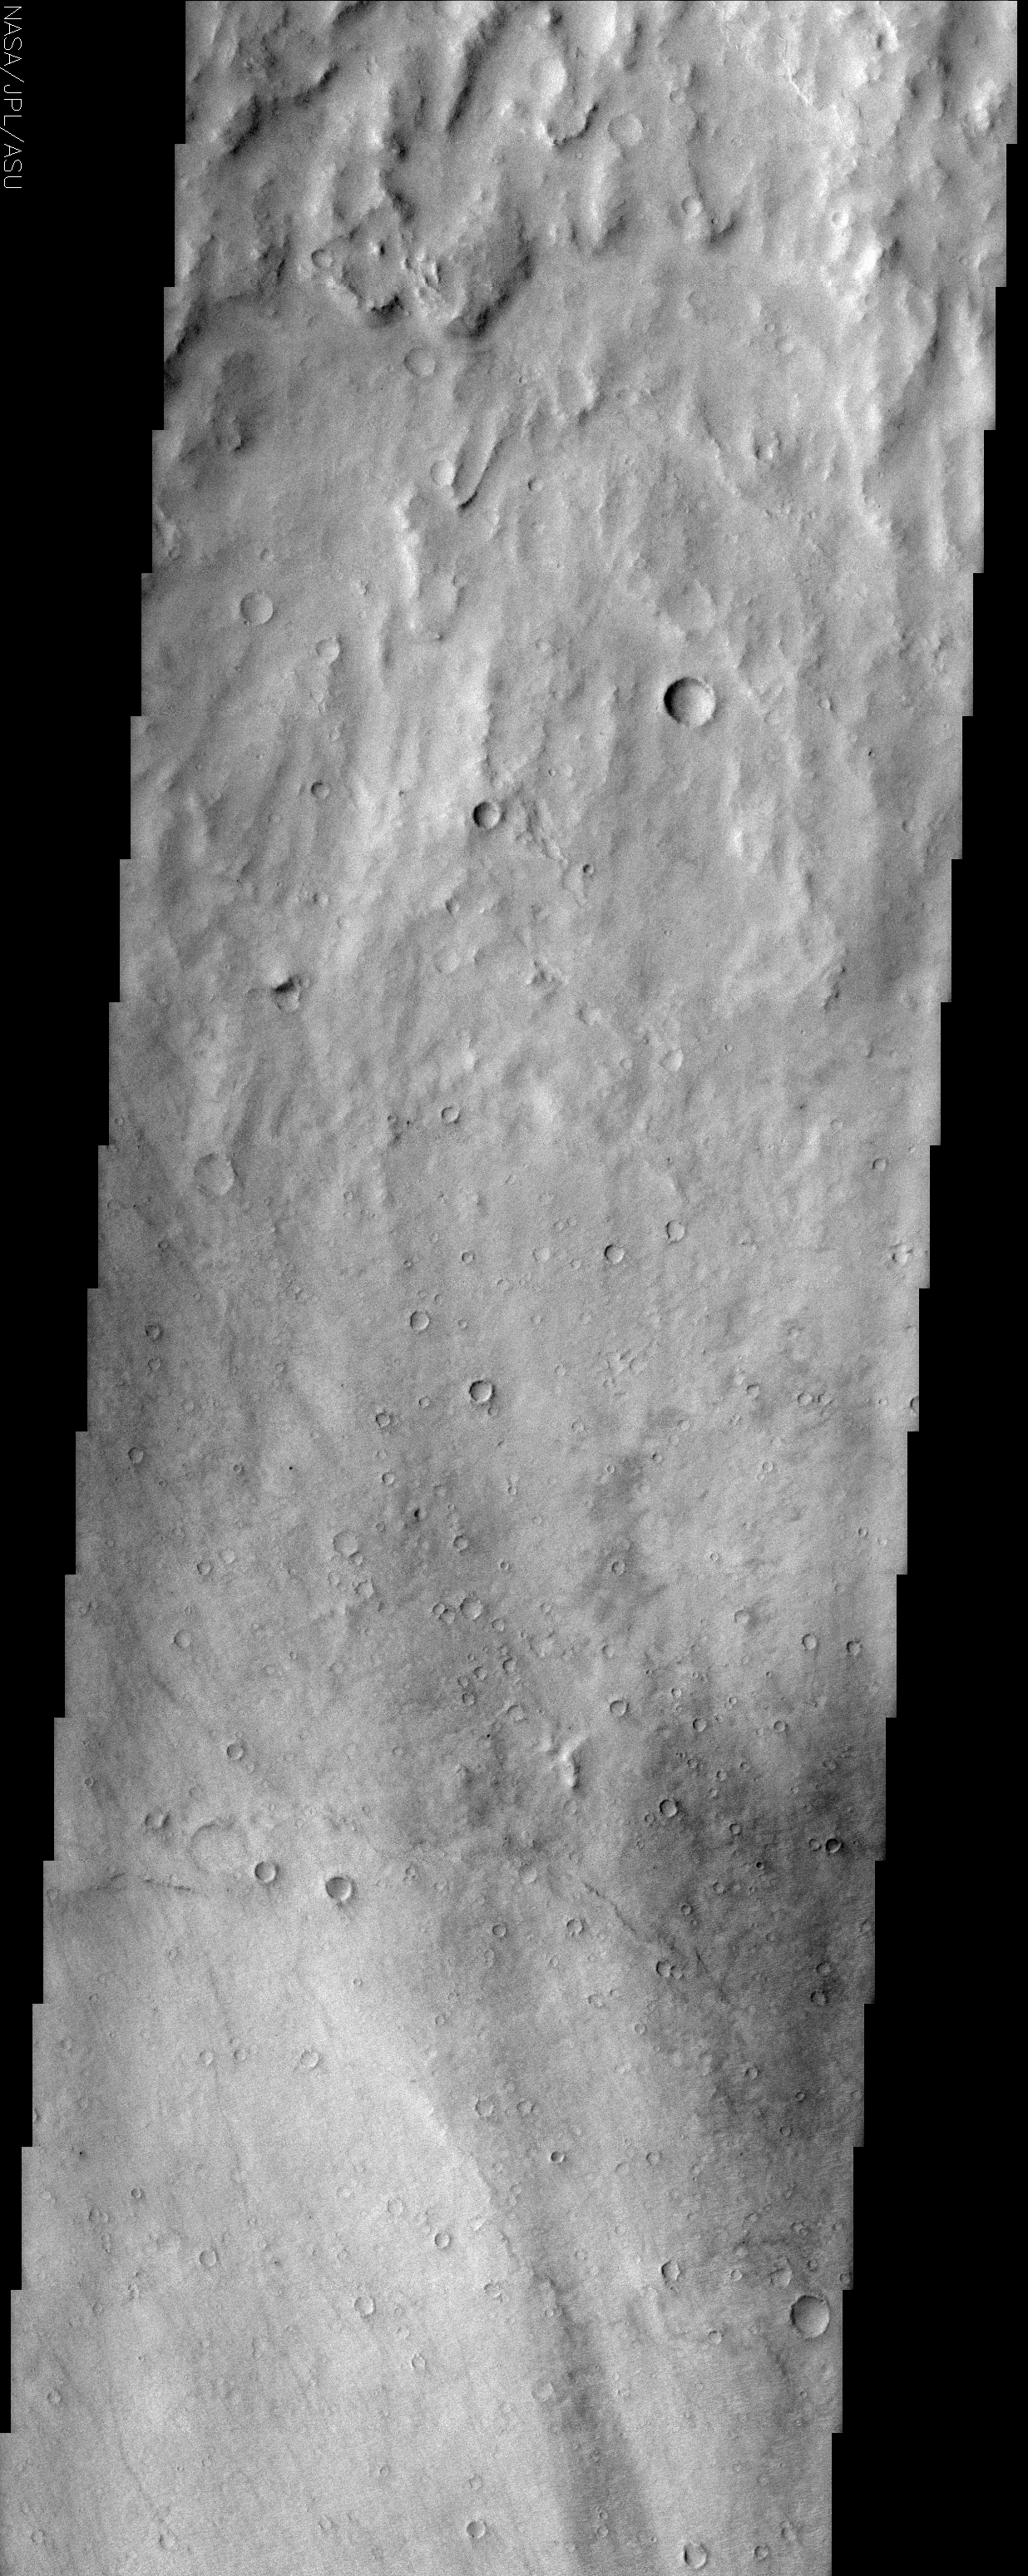

Hesperia Planum

(Released 16 May 2002)
The Science
This THEMIS visible image shows a close-up view of the ridged plains in Hesperia Planum. This region is the classic locality for martian surfaces that formed in the “middle ages” of martian history. The absolute age of these surfaces is not well known. However, using the abundance of impact craters, it is possible to determine that the Hesperian plains are younger than the ancient cratered terrains that dominate the southern hemisphere, and are older than low-lying plains of the northern hemisphere. In this image it is possible to see that this surface has a large number of 1-3 km diameter craters, indicating that this region is indeed very old and has subjected to a long period of bombardment. A large (80 km diameter) crater occurs just to the north (above) this image. The material that was thrown out onto the surface when the crater was formed (“crater ejecta”) can be seen at the top of the THEMIS image. This ejecta material has been heavily eroded and modified since its formation, but there are hints of lobate flow features within the ejecta. Lobate ejecta deposits are thought to indicate that ice was present beneath the surface when the crater was formed, leading to these unusual lobate features. Many of the Hesperian plains are characterized by ridged surfaces. These ridges can be easily seen in the MOLA context image, and several can be seen cutting across the lower portion of the THEMIS image. These “wrinkle” ridges are thought to be the result of compression (squeezing) of the lavas that form these plains.

The Story
The rough-and-tumble terrain at the top of this image is made of material that was thrown out onto the surface when the massive, almost 50-mile-wide crater in the context image (see right) was blasted out of the surface. This ejected material shows longtime signs of erosion, but what’s intriguing to geologists are residual signs of a curved, rounded flow pattern. Seeming to drip down the surface like a very thick, layered candle wax, the appearance of these lobes might mean that ice was present beneath the surface when the crater was formed. If dry dirt and rock alone had been ejected, we probably wouldn’t see these flow-like features.

Note how tiny craters polka-dot the surface below this ejecta blanket. Most of them have very ragged, eroded edges. This terrain is clearly very old, and has been subjected to a whole lot of bombardment in its time. How old is it? Well, to understand, you need to know a little about the way planets form and evolve.

After a new star is formed, there’s a lot of leftover dust and gas around it. Eventually, all of this material runs into each other and clumps together due to gravitational attraction. Eventually, these clumps of material grow so large that they become young planets. In a young solar system, there are many pieces of “stuff” still orbiting out there in space, and when they run into a rocky planet, they blast away at the surface, forming craters. Eventually, these leftover orbiting bodies have mostly all impacted. It’s a good thing we’re in an age where there’s relatively little material left to run into our planet, though of course it still happens sometimes.

By looking at this surface in the Hesperian plains of Mars, we can see that it’s old, but maybe not so ancient as the heavily cratered terrain dominating the southern hemisphere of Mars. . . and yet not so young as the low-lying plains in the northern hemisphere, which were smoothed over at some point late enough in Martian history to be almost crater-free thereafter. That puts the terrain in this image in the so-called “middle ages” of Martian history. By comparing all of the differently aged surfaces they can observe, geologists can piece together a record of Mars’ geologic history.

Geologists can also make another comparison to understand how planets commonly form and evolve. You can see some ridges that cut across the bottom of the image (seen more clearly in the context image to the right). These “wrinkle” ridges are probably created when the lava that formed these plains was squeezed and compressed. Wrinkle ridges are found not only on Mars, but also on the moon, so that tells us it is not a unique process occurring in only one place in the solar system.

Credit: NASA/JPL/Arizona State University